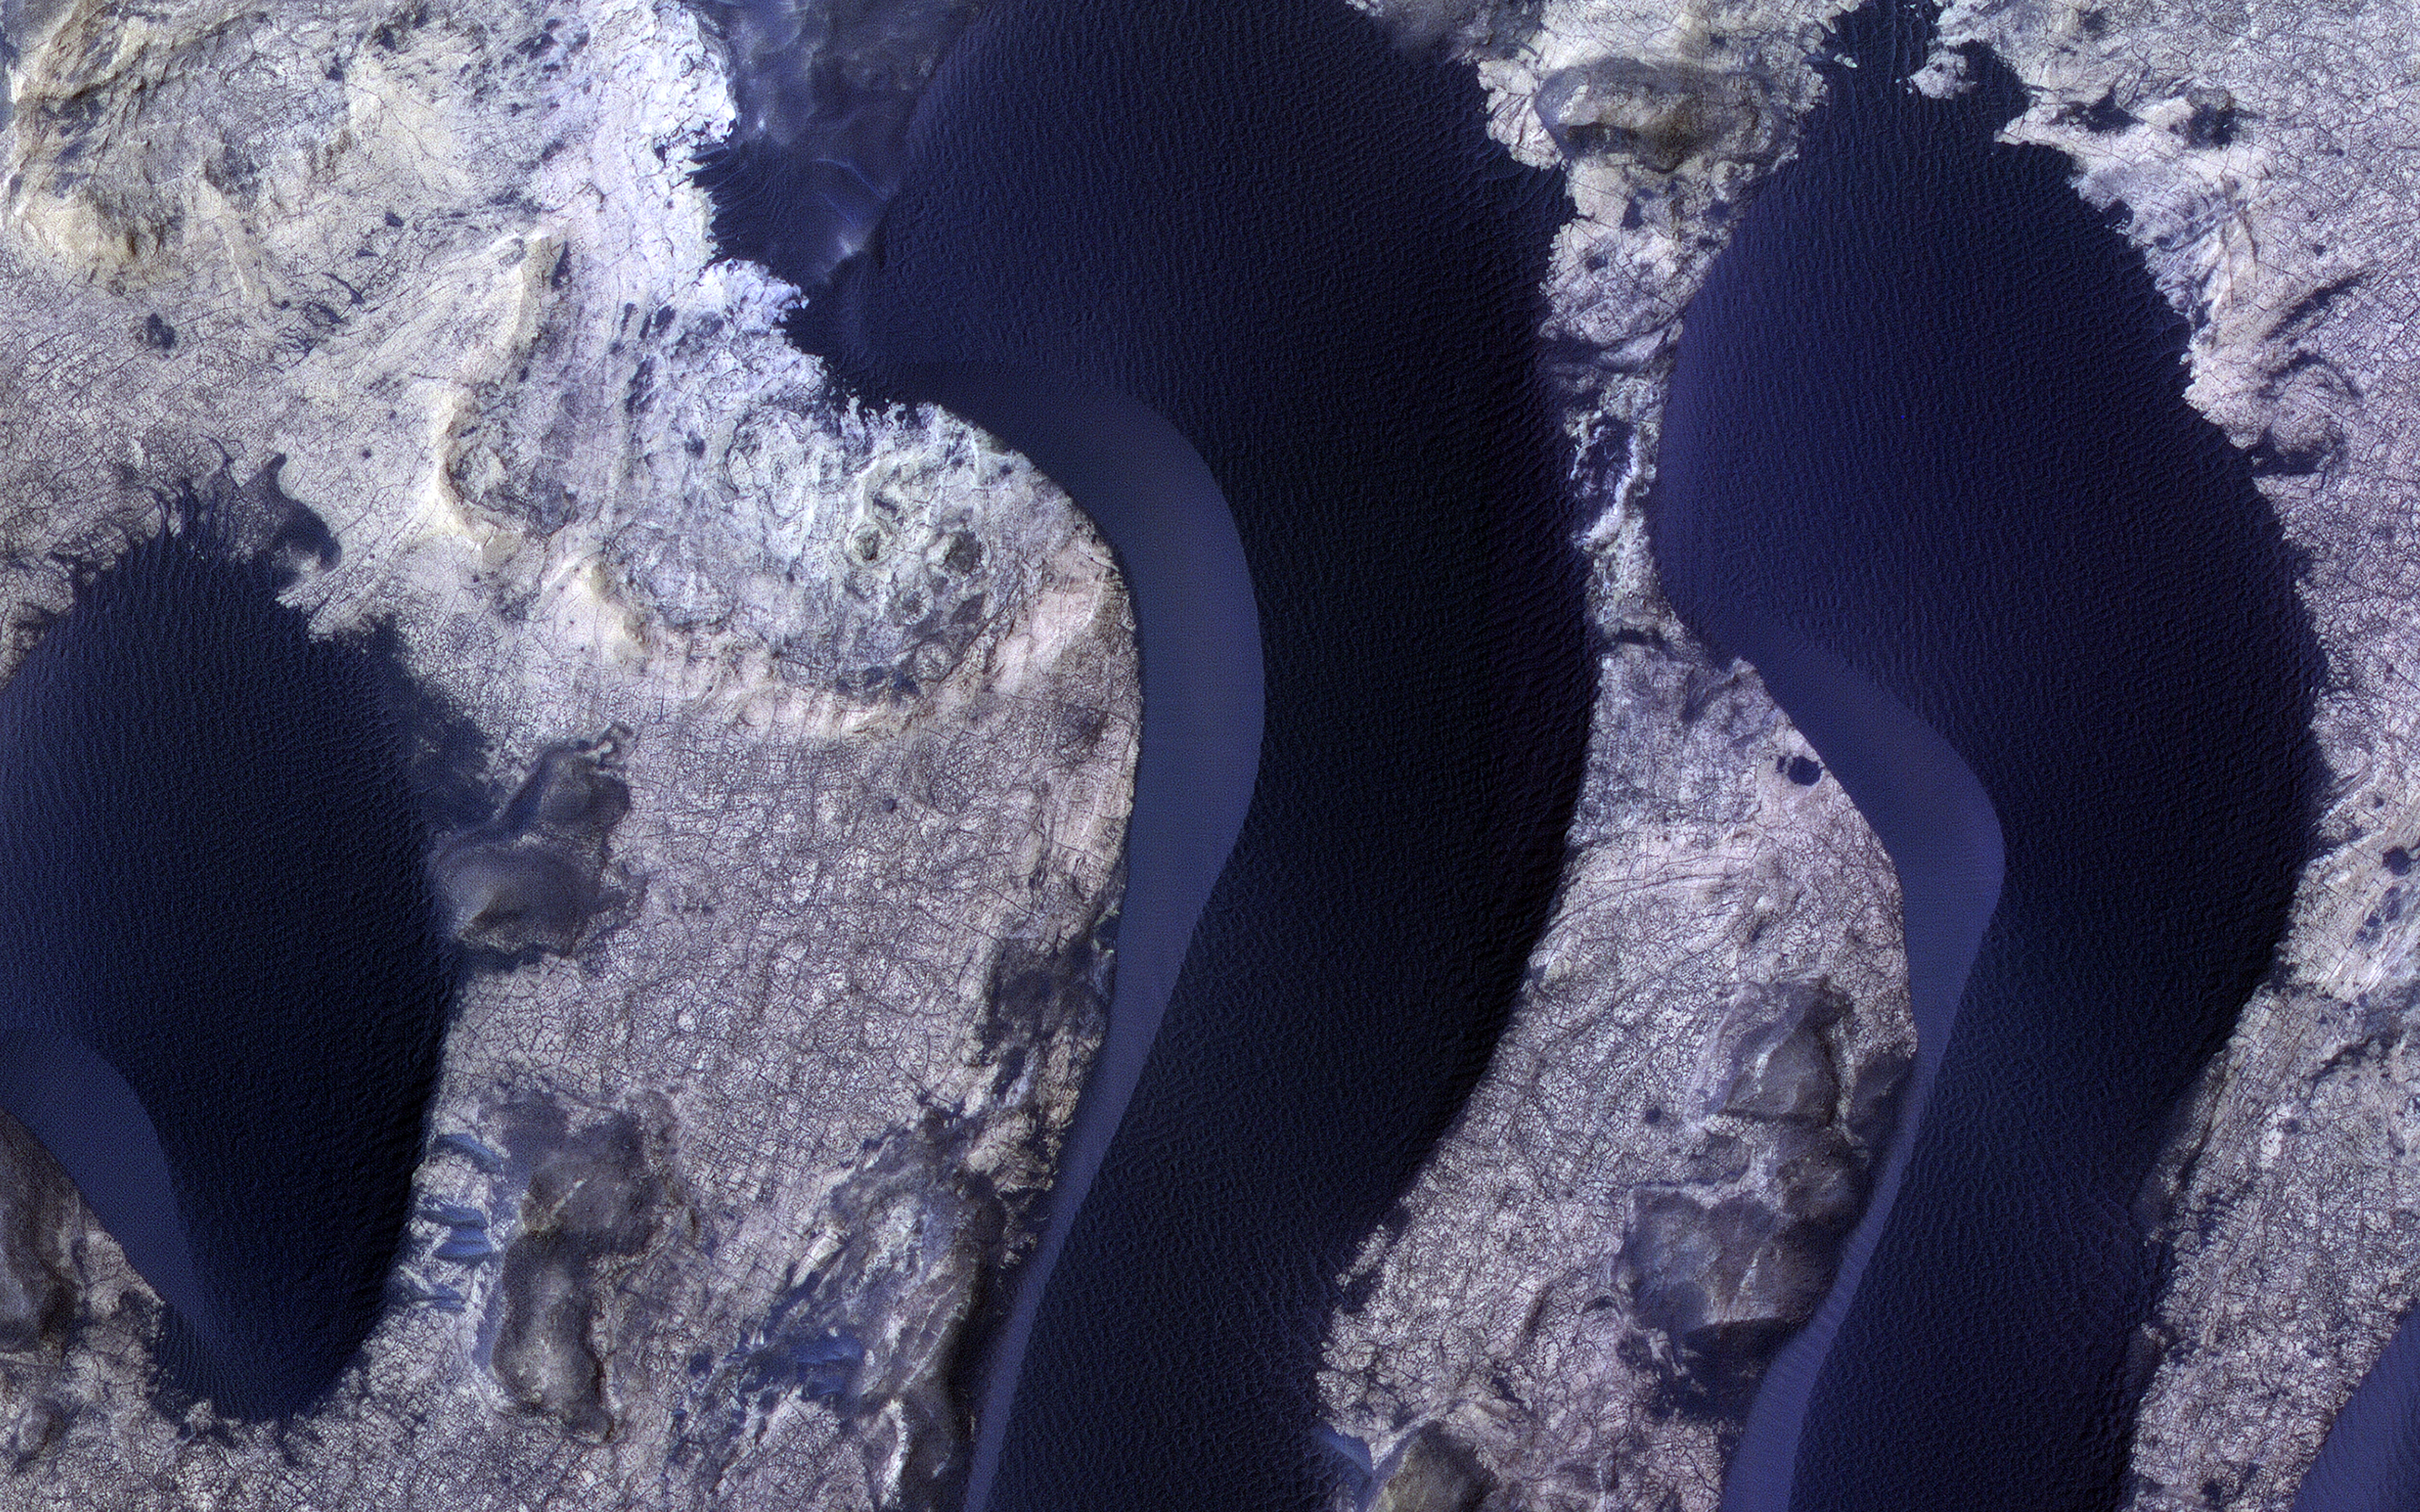

Dunes in Meridiani Planum

HiRISE monitors dune fields across Mars to track how they are changing. The mobile sand also cleans dust off of the bedrock in inter-dune areas, providing good views of the bedrock structures and colors.

Here we see subtle color differences between layers, and a dense network of fractures. The dunes, in contrast, are uniformly dark and relatively blue in enhanced color (really grey but less red than the bedrock, so they appear blue here).

The map is projected here at a scale of 25 centimeters (9.8 inches) per pixel. (The original image scale is 27.2 centimeters [10.7 inches] per pixel [with 1 x 1 binning]; objects on the order of 82 centimeters [32.3 inches] across are resolved.) North is up.

The University of Arizona, in Tucson, operates HiRISE, which was built by Ball Aerospace & Technologies Corp., in Boulder, Colorado. NASA’s Jet Propulsion Laboratory, a division of Caltech in Pasadena, California, manages the Mars Reconnaissance Orbiter Project for NASA’s Science Mission Directorate, Washington.

Credit: NASA/JPL-Caltech/University of Arizona